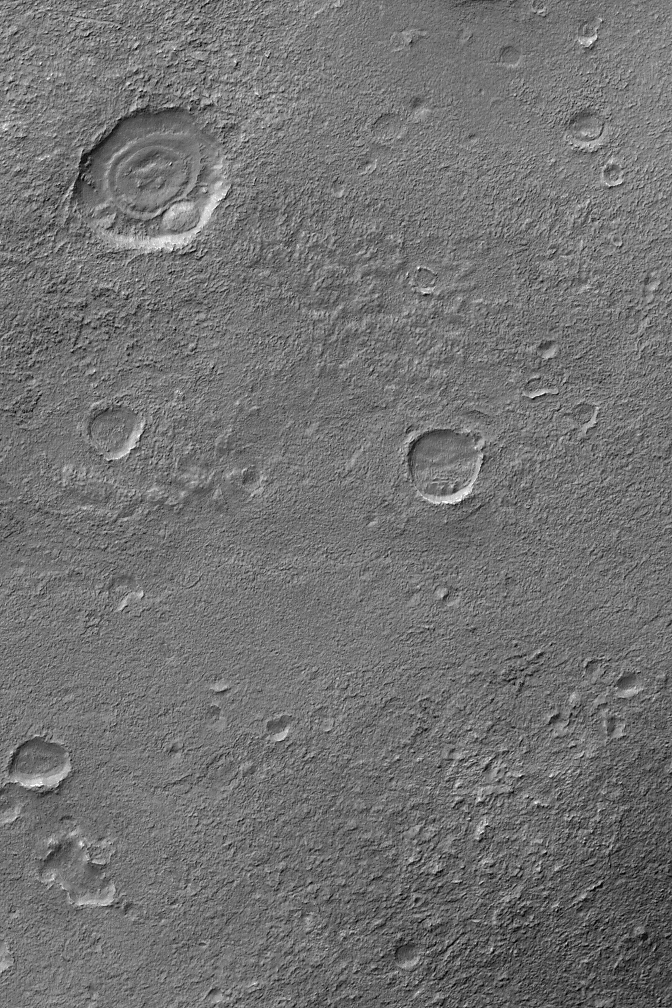

Exhumed Craters near Kaiser

24 August 2004
The upper left (northwest) corner of this Mars Global Surveyor (MGS) Mars Orbiter Camera (MOC) image shows a crater within which are several layers of eroded material. This crater, and probably all of its degraded neighbors, was once filled and buried, and was later exhumed. The burial and exhumation theme is one that repeats all over the surface of Mars, as ancient rocks are eroded to expose previously filled and buried craters, valleys, and landscapes. This particular image is located near the northwest rim of Kaiser Crater, in Noachis Terra, near 45.2°S, 342.7°W. The image covers an area about 3 km (1.9 mi) across. Sunlight illuminates the scene from the upper left.

Credit: NASA/JPL/Malin Space Science Systems